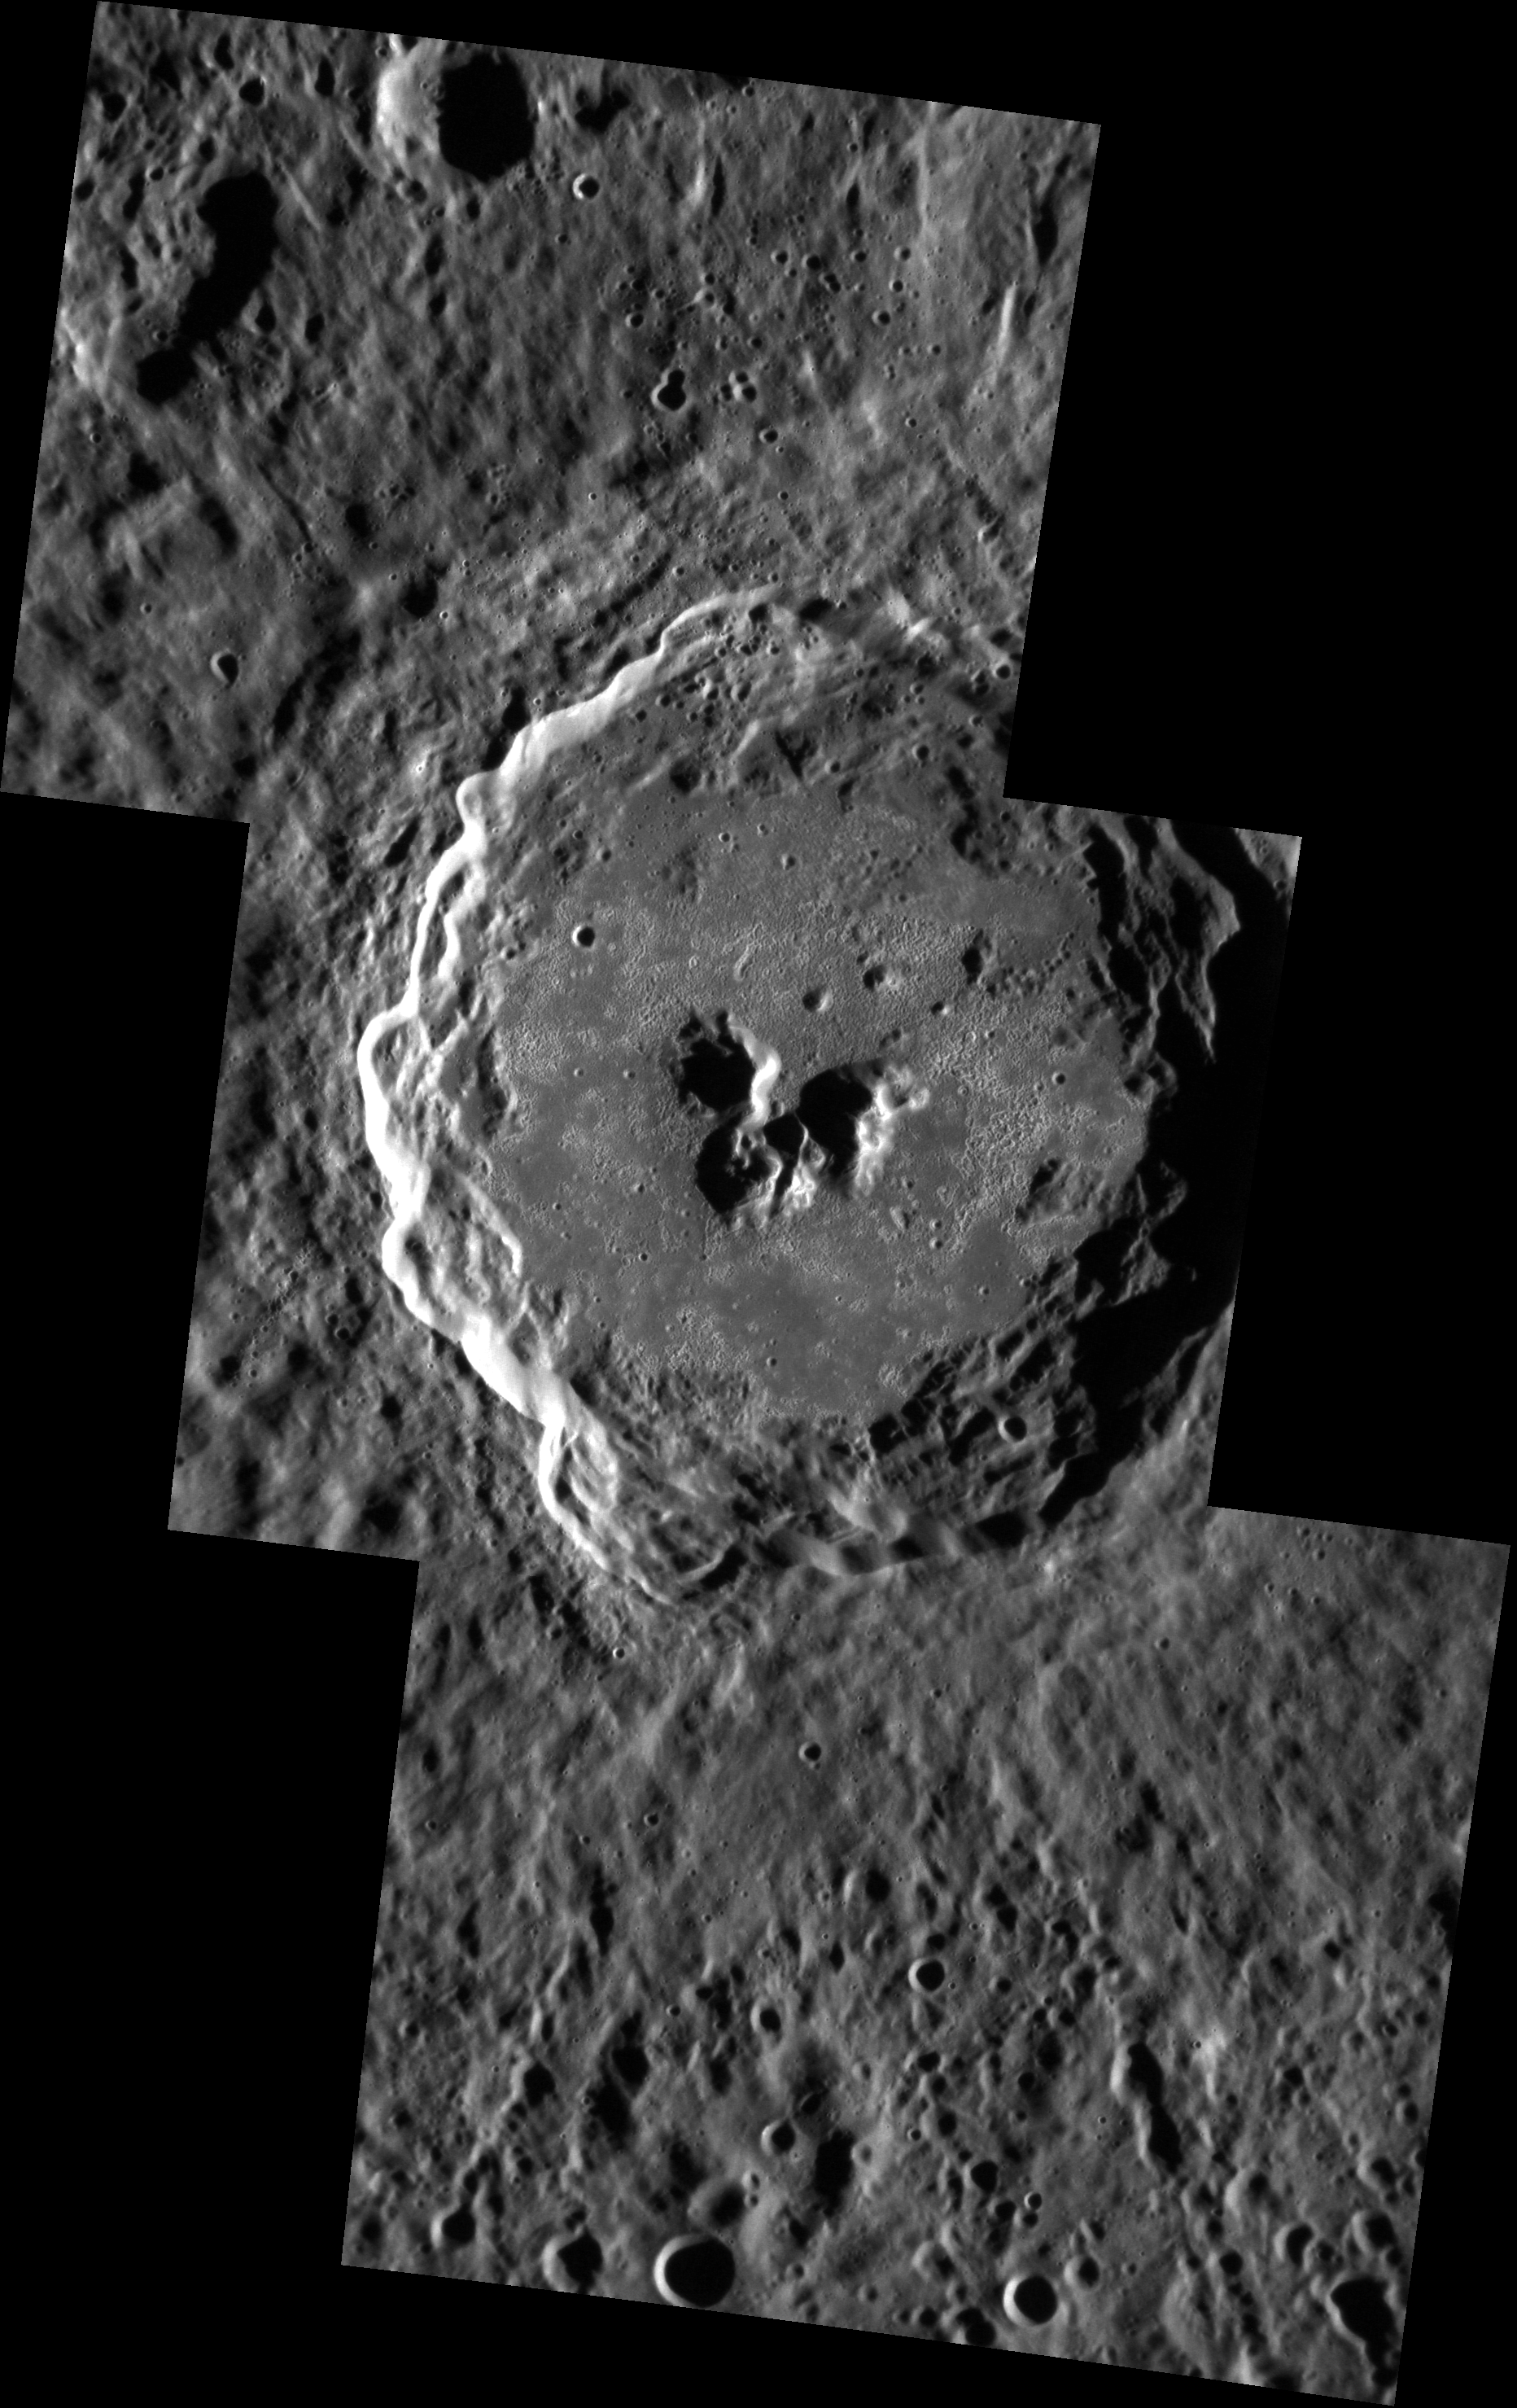

Target Lock

De Graft crater was named for 20th century Ghanaian playwright, poet, and novelist Joe de Graft following MESSENGER’s second flyby of the innermost planet. De Graft is a complex crater that hosts numerous bright hollows on its floor. This image is a mosaic of three NAC images taken as a sequence designed to target the crater.

This image was acquired as a high-resolution targeted observation. Targeted observations are images of a small area on Mercury’s surface at resolutions much higher than the 250-meter/pixel (820 feet/pixel) morphology base map or the 1-kilometer/pixel (0.6 miles/pixel) color base map. It is not possible to cover all of Mercury’s surface at this high resolution during MESSENGER’s one-year mission, but several areas of high scientific interest are generally imaged in this mode each week.

Date acquired: January 23, 2012
Image Mission Elapsed Time (MET): 235766888, 235766929, 235766969
Image ID: 1300010, 1300011, 1300012
Instrument: Narrow Angle Camera (NAC) of the Mercury Dual Imaging System (MDIS)
Center Latitude: 21.90°
Center Longitude: 1.78° E
Resolution: 57 meters/pixel
Scale: De Graft crater is approximately 68 km (42 mi.) in diameter.
Incidence Angle: 73.5°
Emission Angle: 37.1°
Phase Angle: 110.7°

The MESSENGER spacecraft is the first ever to orbit the planet Mercury, and the spacecraft’s seven scientific instruments and radio science investigation are unraveling the history and evolution of the Solar System’s innermost planet. Visit the Why Mercury? section of this website to learn more about the key science questions that the MESSENGER mission is addressing. During the one-year primary mission, MDIS is scheduled to acquire more than 75,000 images in support of MESSENGER’s science goals.

These images are from MESSENGER, a NASA Discovery mission to conduct the first orbital study of the innermost planet, Mercury. For information regarding the use of images, see the MESSENGER image use policy.

Credit: NASA/Johns Hopkins University Applied Physics Laboratory/Carnegie Institution of Washington